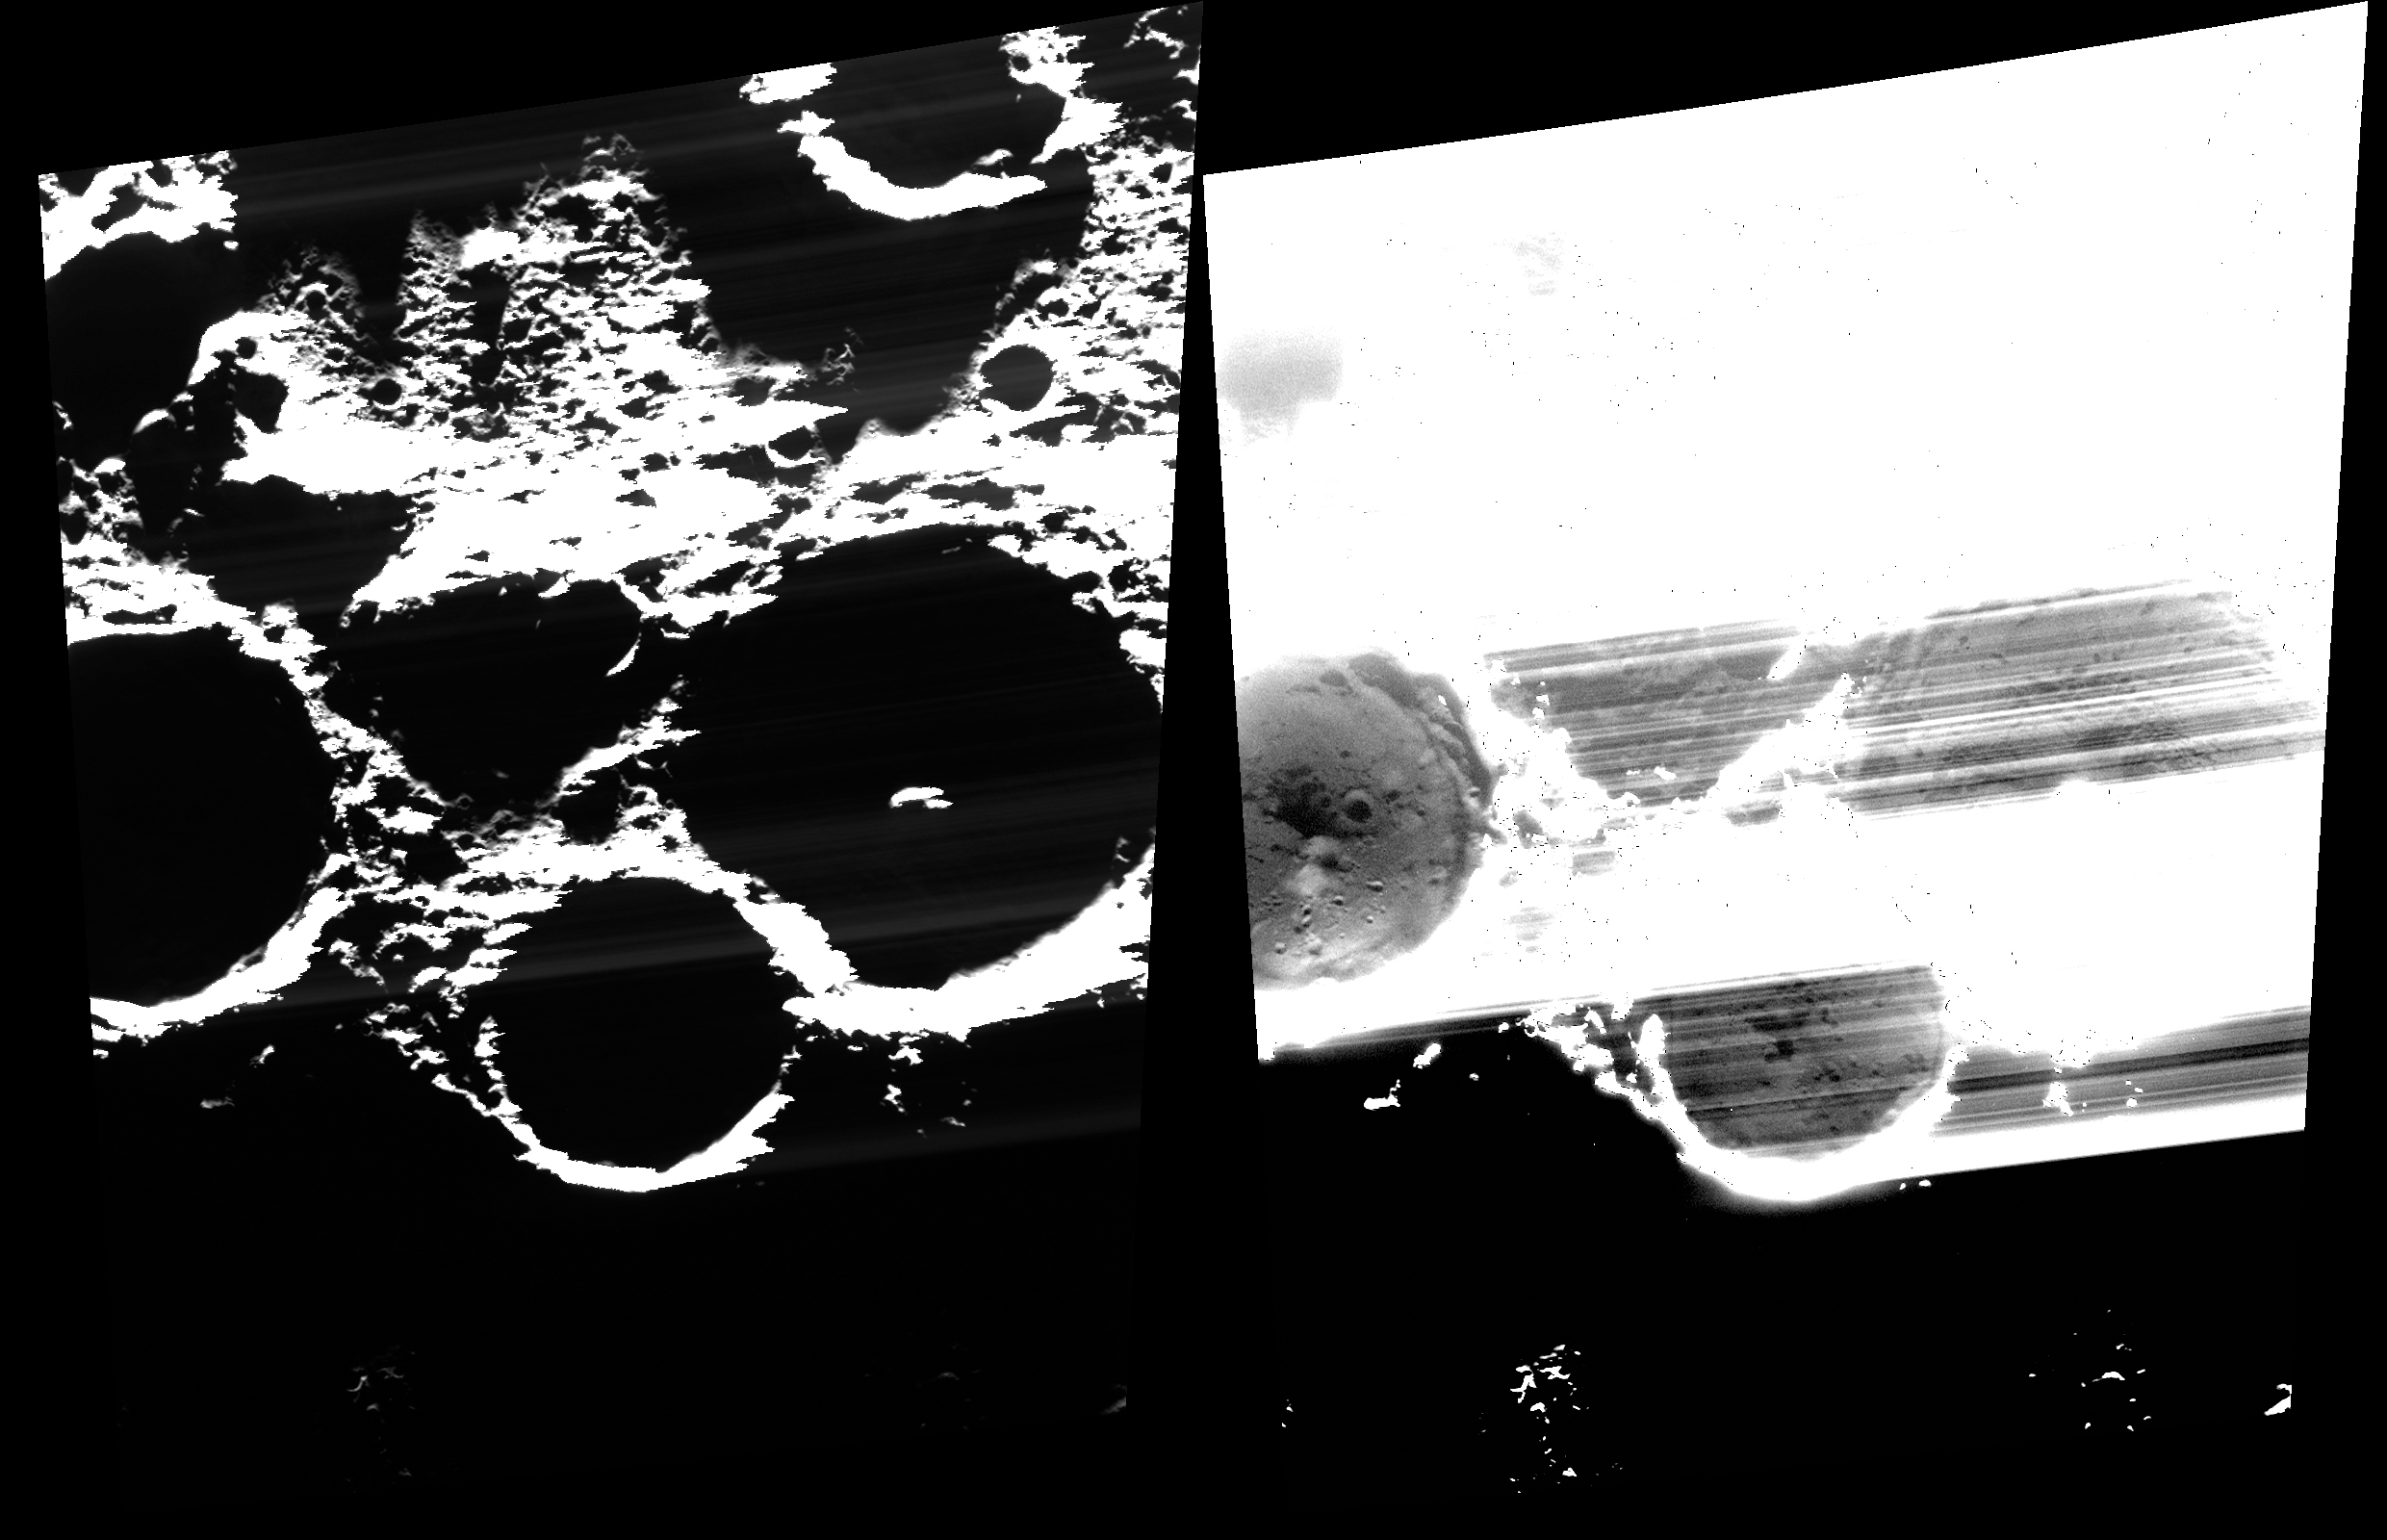

On the Cutting Edge

This image reveals the surfaces within some of Mercury’s most prominent ice-bearing craters; from left to right, across the center of the image, the craters are Chesterton, Tryggvadóttir, and Tolkien. The same image is shown twice, but the one on the right has been stretched to reveal the permanently shadowed floors of the craters.

The floor of Chesterton is seen clearly, while the floors of Tryggvadóttir and Tolkien are covered with streaks. As you might imagine, it is a bit tricky to take an image of a surface in permanent shadow! One of the tricks is to make sure that the region of interest is located on the edge of the MDIS charge-coupled device (CCD) that is read out first, otherwise streaks and other artifacts can develop due to the frame-transfer smear from sunlit pixels. In this case, Chesterton crater was on that “cutting edge” of the CCD; other images have been acquired to get clear views inside of Tryggvadóttir and Tolkien.

This image was acquired as part of MDIS’s campaign to image within regions of permanent shadow in ice-bearing polar craters. Imaging with the WAC broadband clear filter, which has a bandwidth of 600 nanometers and is used for calibration imaging of stars, has the potential to reveal details of shadowed surfaces that are weakly illuminated by scattered sunlight. A variety of image exposure times and viewing conditions are employed to maximize the opportunity to resolve surface features of areas in permanent shadow.

Date acquired: May 21, 2013
Image Mission Elapsed Time (MET): 11420654
Image ID: 4105787
Instrument: Wide Angle Camera (WAC) of the Mercury Dual Imaging System (MDIS)
WAC filter: 2 (700 nanometers)
Center Latitude: 89.17°
Center Longitude: 187.8° E
Scale: Chesterton crater, which is being cut by the left side of this image, has a diameter of 37 km (23 miles)
Incidence Angle: 89.1°
Emission Angle: 39.6°
Phase Angle: 127.9°

The MESSENGER spacecraft is the first ever to orbit the planet Mercury, and the spacecraft’s seven scientific instruments and radio science investigation are unraveling the history and evolution of the Solar System’s innermost planet. During the first two years of orbital operations, MESSENGER acquired over 150,000 images and extensive other data sets. MESSENGER is capable of continuing orbital operations until early 2015.

For information regarding the use of images, see the MESSENGER image use policy.

Credit: NASA/Johns Hopkins University Applied Physics Laboratory/Carnegie Institution of Washington